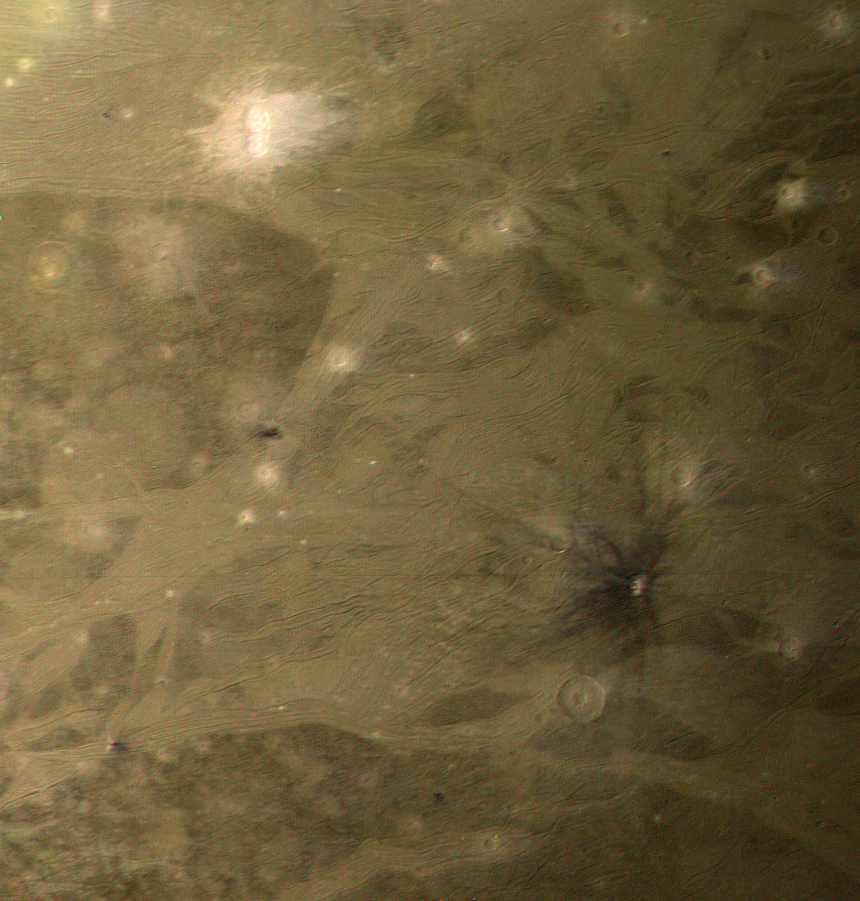

Ganymede’s Equatorial Region

GANYMEDE COLOR PHOTOS: This color picture as acquired by Voyager 1 during its approach to Ganymede on Monday afternoon (the 5th of March). At ranges between about 230 to 250 thousand km. The images show detail on the surface with a resolution of four and a half km. This picture is south of PIA01516 (P21262) near the equator of Ganymede, and has relatively subdued colors in the visible part of the spectrum (later, scientists will analyze Voyager pictures taken in UV). The most striking features are the bright ray craters which have a distinctly “bluer” color appearing white against the redder background. Ganymede’s surface is known to contain large amounts of surface ice and it appears that these relatively young craters have spread bright fresh ice materials over the surface. Likewise, the lighter color and reflectivity of the grooved areas suggest that here, too, there is cleaner ice. We see ray craters with all sizes of ray patterns, ranging from extensive systems, down to craters which have only faint remnants of bright ejecta patterns. This variation suggests that, as on the Moon, there are processes which act to darken ray material, probably “gardening” by micrometeoroid impact. JPL manages and controls the Voyager project for NASA’s Office of Space Science.

Credit: NASA/JPL